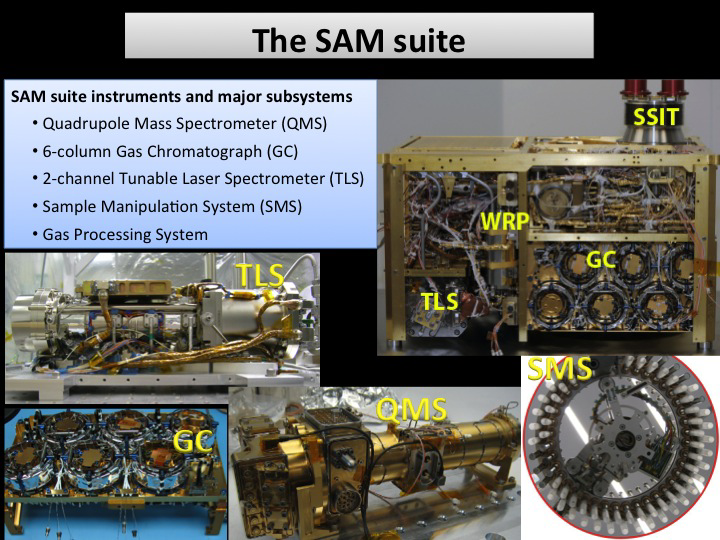

The SAM Suite

This illustration shows the instruments and subsystems of the Sample Analysis at Mars (SAM) suite on the Curiosity Rover of NASA’s Mars Science Laboratory Project. The suite consists of three instruments — quadrupole mass spectrometer (QMS), tunable laser spectrometer (TLS) and gas chromatograph (GC) — and various subsystems including two wide range pumps (WRP), a sample manipulation system (SMS), a solid sample inlet tube (SSIT), a gas processing system and pyrolysis ovens.

SAM analyzes the gases in the Martian atmosphere and those evolved from heating the solid samples of scooped soil and drilled rock material. It provides information about the composition, abundance and isotopes of the sample.

NASA’s Jet Propulsion Laboratory, Pasadena, Calif., manages the Mars Science Laboratory Project and the mission’s Curiosity rover for NASA’s Science Mission Directorate in Washington. The rover was designed and assembled at JPL, a division of the California Institute of Technology in Pasadena.

Credit: NASA/JPL-Caltech